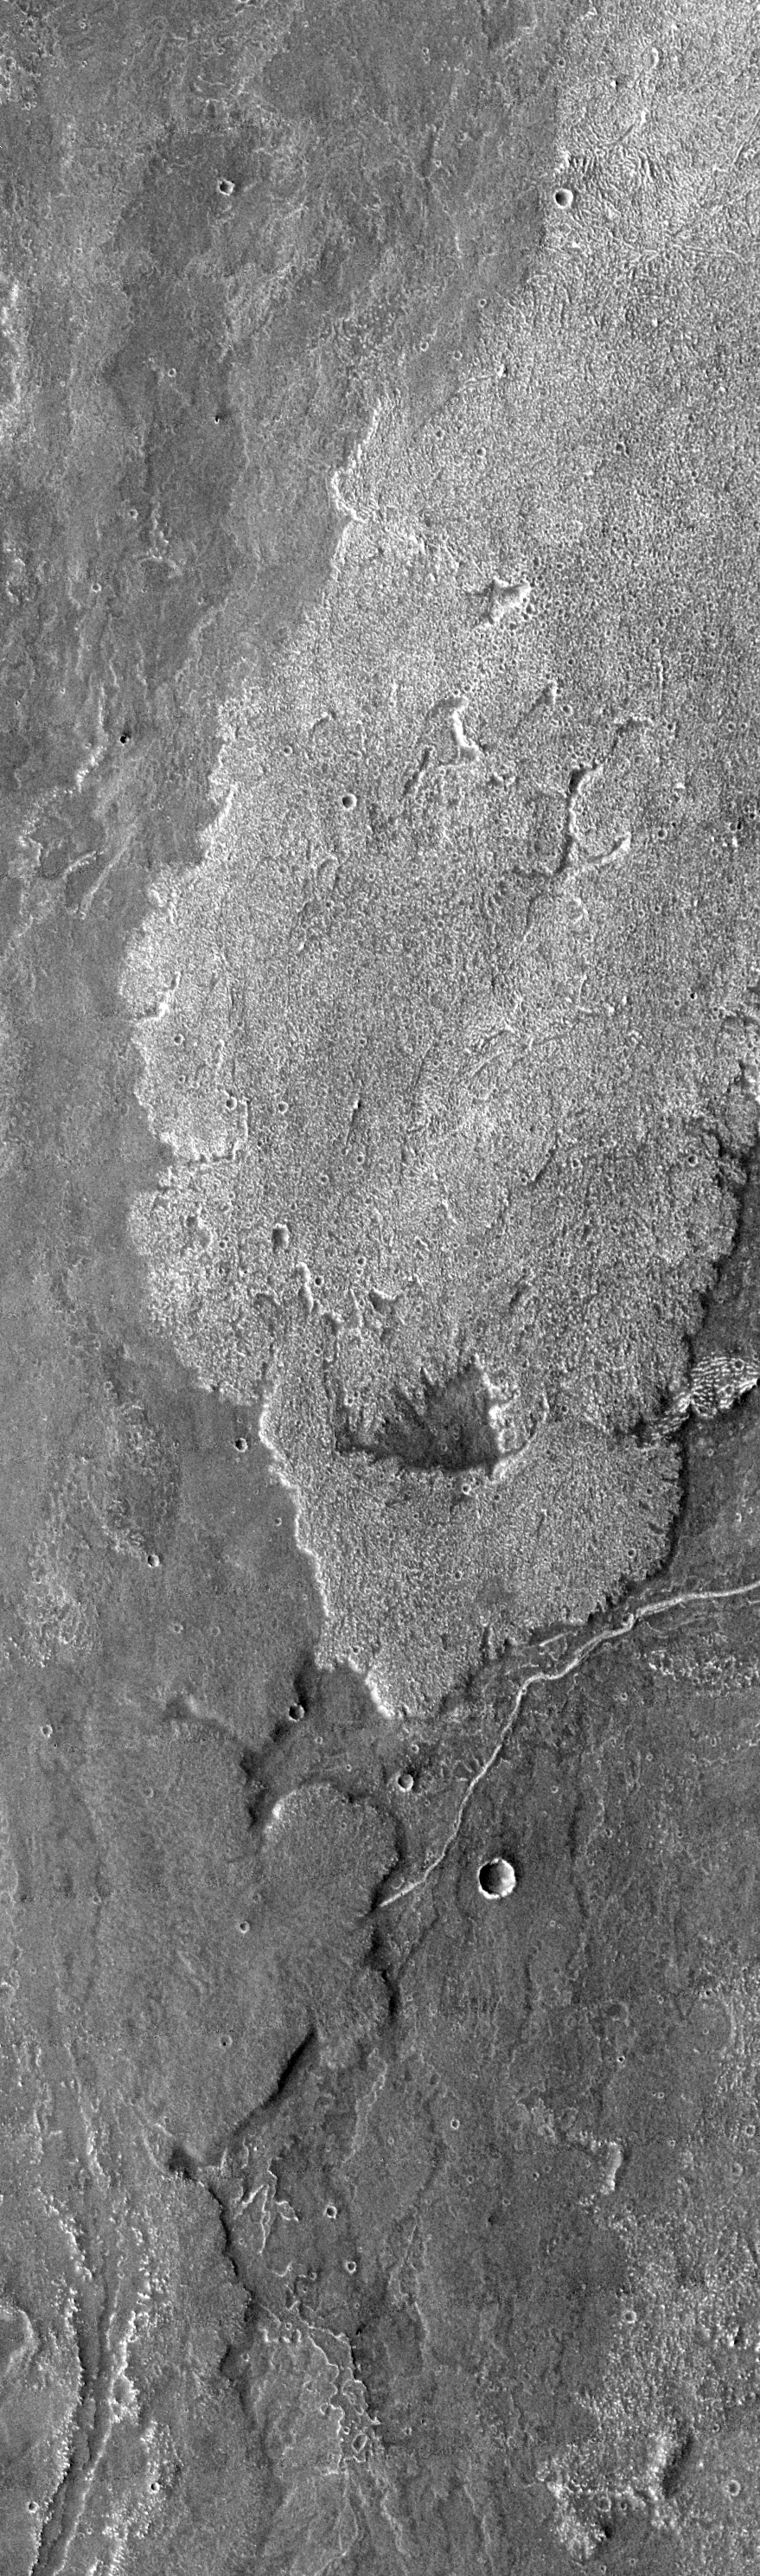

Arsia Mons Surface Flow

Today’s VIS image of lava flows south of Arsia Mons shows a broad, rough surfaced flow (brighter in image). The brighter flow splits at the bottom and then rejoins again, leaving a window of older flow visible. Note how the flows overlap at the bottom of the image.

Image information: VIS instrument. Latitude -22.6, Longitude 239.7 East (120.3 West). 17 meter/pixel resolution.

Note: this THEMIS visual image has not been radiometrically nor geometrically calibrated for this preliminary release. An empirical correction has been performed to remove instrumental effects. A linear shift has been applied in the cross-track and down-track direction to approximate spacecraft and planetary motion. Fully calibrated and geometrically projected images will be released through the Planetary Data System in accordance with Project policies at a later time.

NASA’s Jet Propulsion Laboratory manages the 2001 Mars Odyssey mission for NASA’s Office of Space Science, Washington, D.C. The Thermal Emission Imaging System (THEMIS) was developed by Arizona State University, Tempe, in collaboration with Raytheon Santa Barbara Remote Sensing. The THEMIS investigation is led by Dr. Philip Christensen at Arizona State University. Lockheed Martin Astronautics, Denver, is the prime contractor for the Odyssey project, and developed and built the orbiter. Mission operations are conducted jointly from Lockheed Martin and from JPL, a division of the California Institute of Technology in Pasadena.

Credit: NASA/JPL